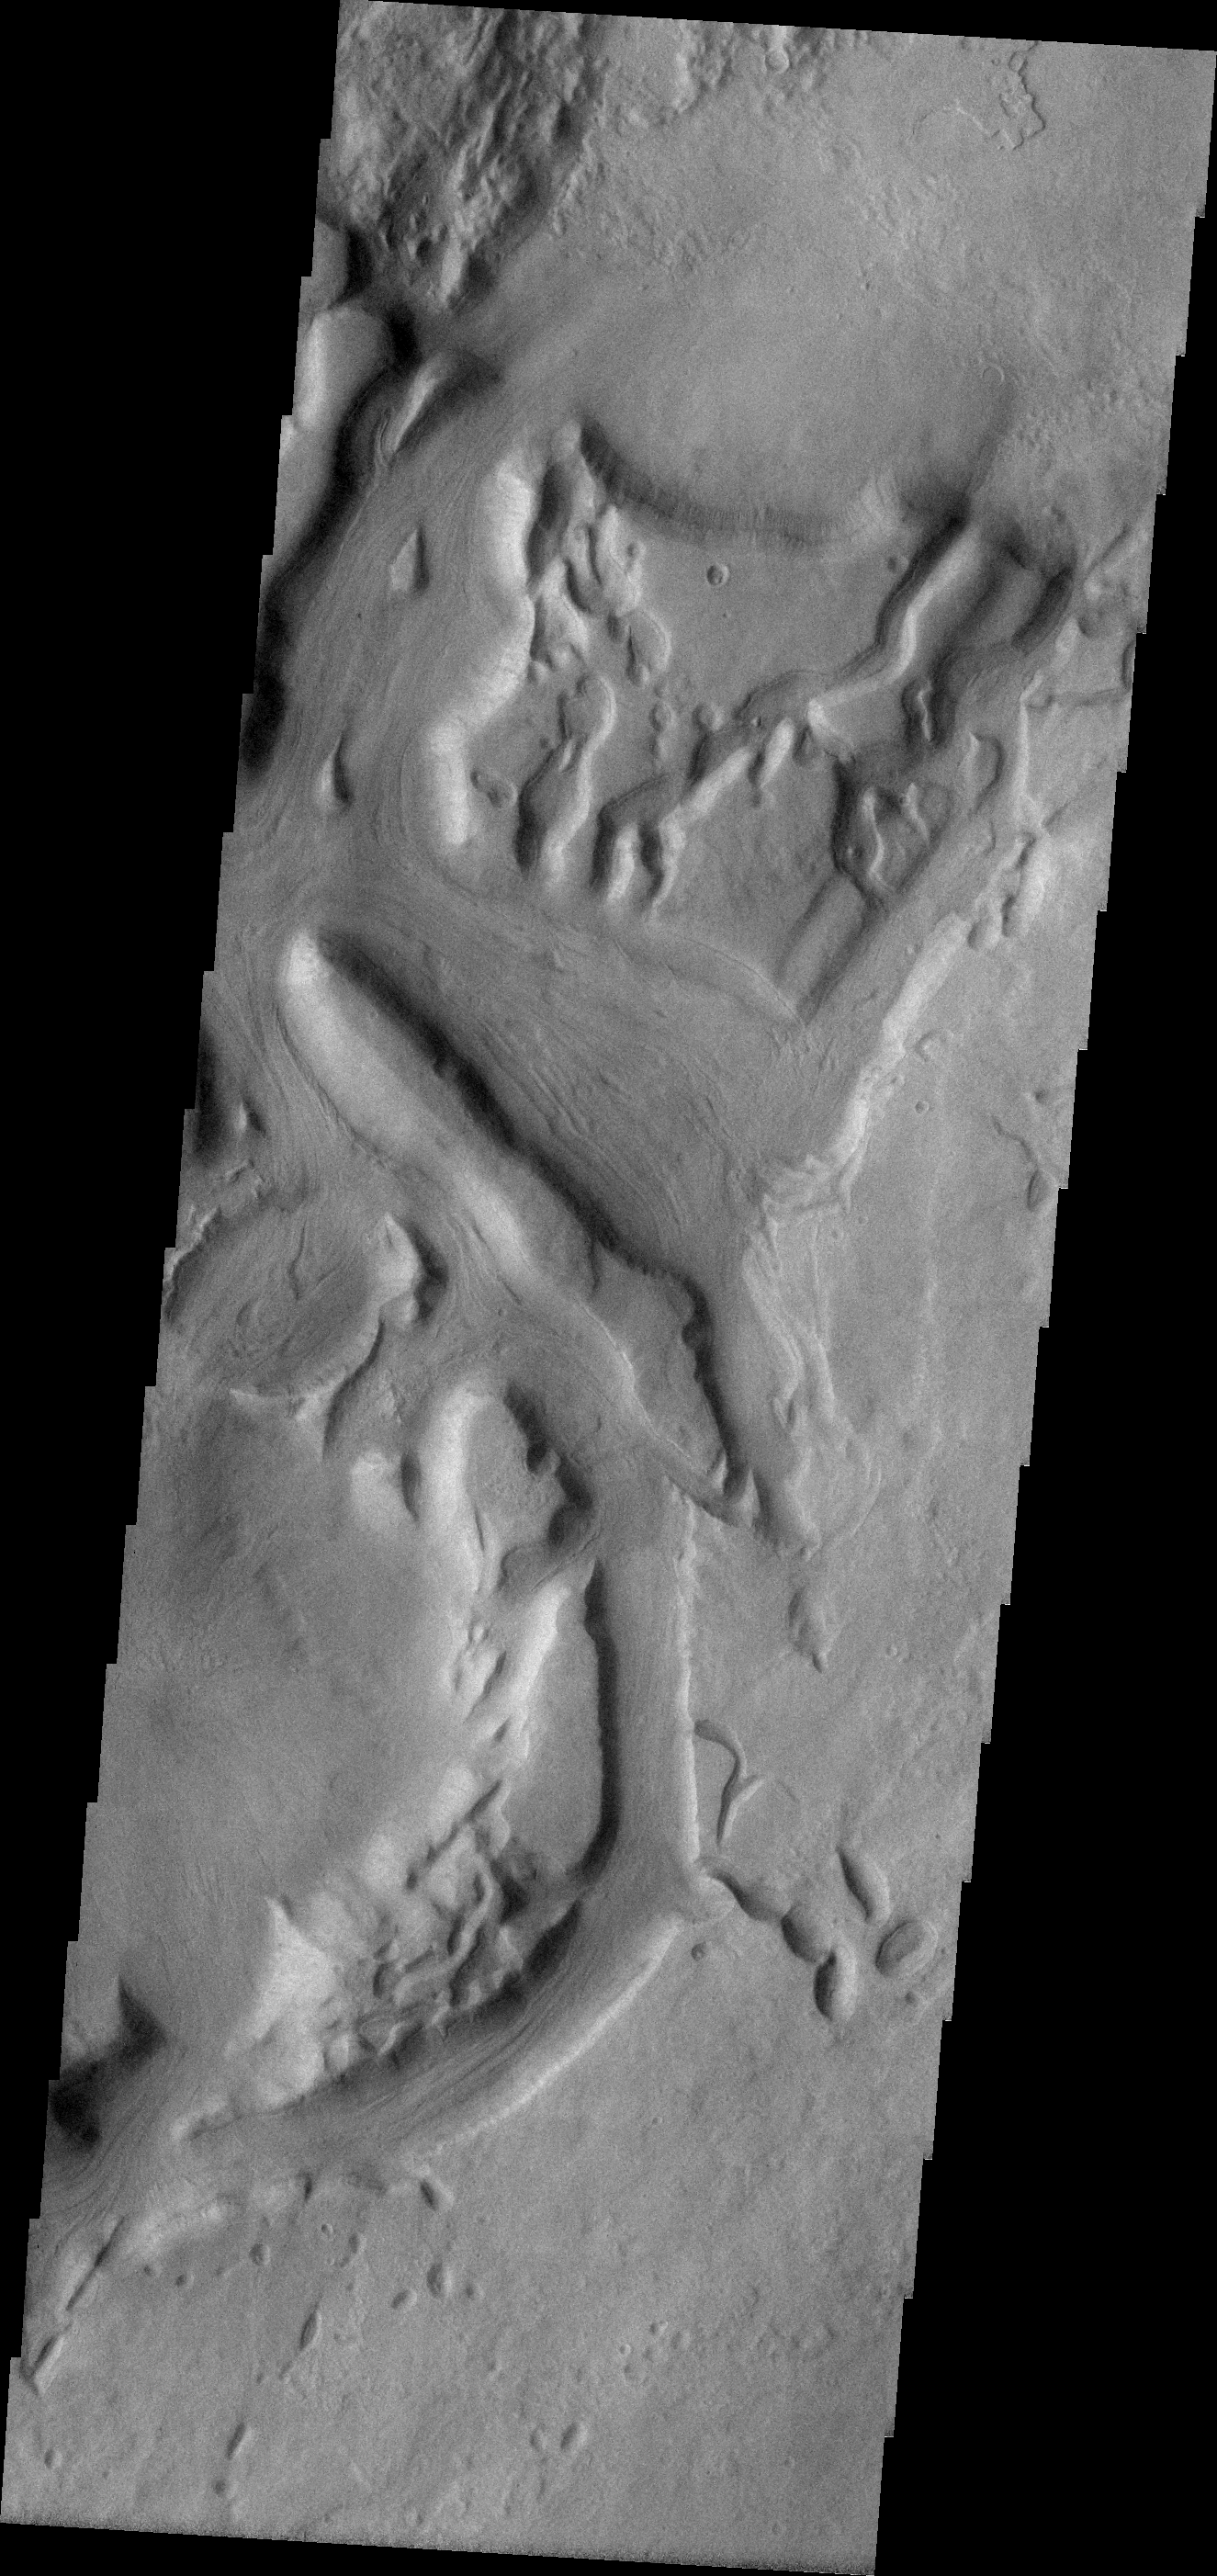

Dao Vallis

This VIS image shows a complex portion of the Dao Vallis channel.

Image information: VIS instrument. Latitude -35.9N, Longitude 91.9E. 17 meter/pixel resolution.

Please see the THEMIS Data Citation Note for details on crediting THEMIS images.

Note: this THEMIS visual image has not been radiometrically nor geometrically calibrated for this preliminary release. An empirical correction has been performed to remove instrumental effects. A linear shift has been applied in the cross-track and down-track direction to approximate spacecraft and planetary motion. Fully calibrated and geometrically projected images will be released through the Planetary Data System in accordance with Project policies at a later time.

NASA’s Jet Propulsion Laboratory manages the 2001 Mars Odyssey mission for NASA’s Office of Space Science, Washington, D.C. The Thermal Emission Imaging System (THEMIS) was developed by Arizona State University, Tempe, in collaboration with Raytheon Santa Barbara Remote Sensing. The THEMIS investigation is led by Dr. Philip Christensen at Arizona State University. Lockheed Martin Astronautics, Denver, is the prime contractor for the Odyssey project, and developed and built the orbiter. Mission operations are conducted jointly from Lockheed Martin and from JPL, a division of the California Institute of Technology in Pasadena.

Credit: NASA/JPL/ASU